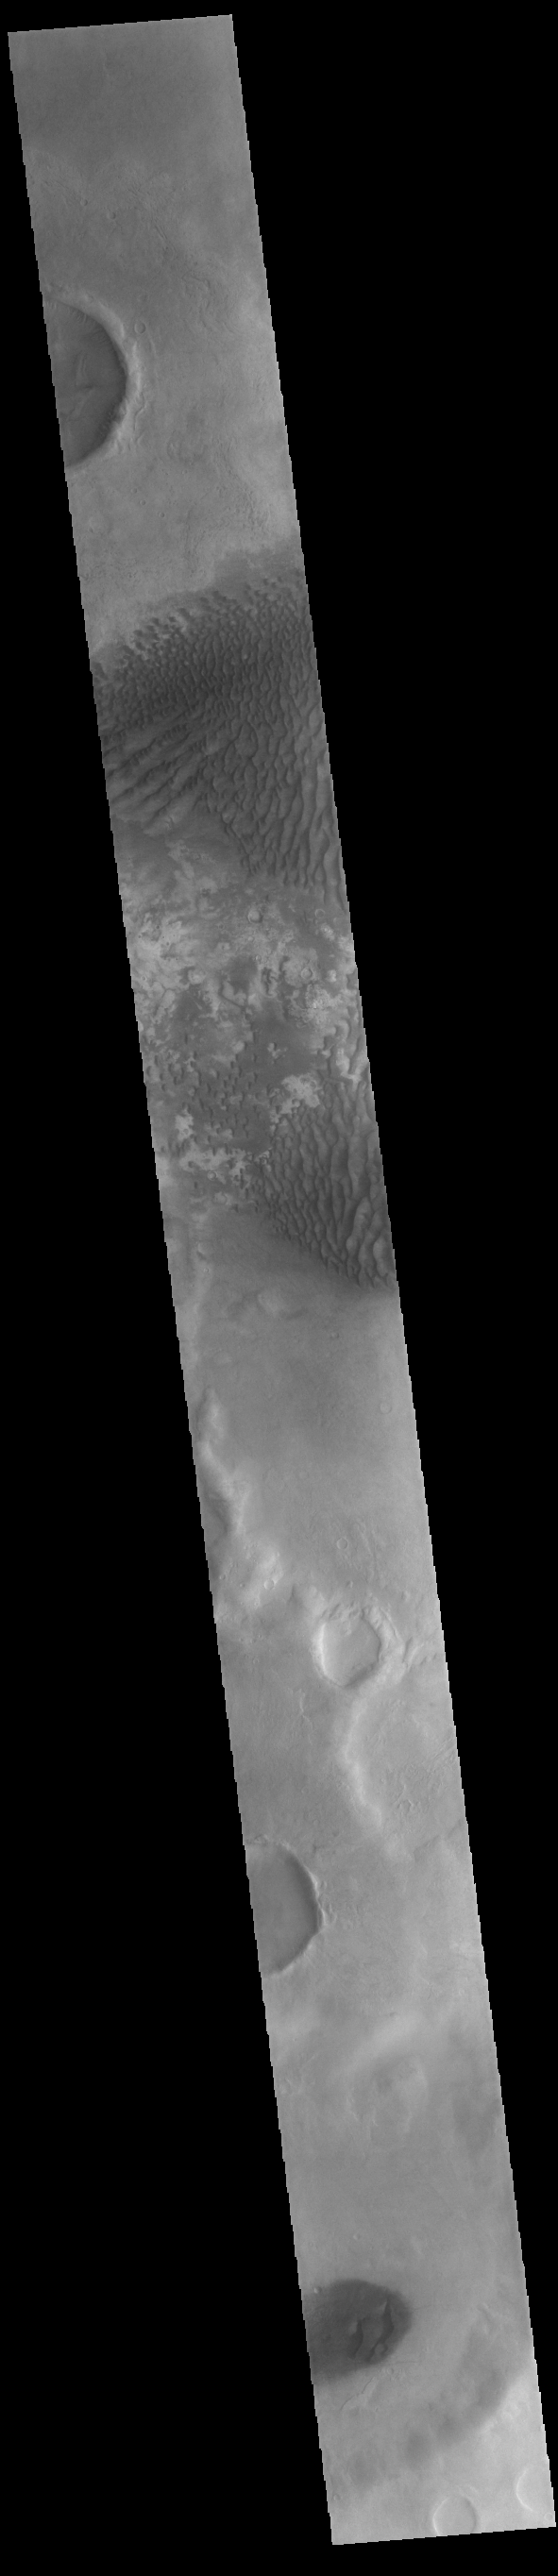

Kaiser Crater Dunes

This VIS image is located in Kaiser Crater and shows several regions of sand dunes located on the southern part of the crater floor. The crater floor is visible between the dunes, indicating that there is a limited sand supply creating the dunes. These dunes are composed of basaltic sand that has collected in the bottom of the crater. The topographic depression of the crater forms a sand trap that prevents the sand from escaping. Dune fields are common in the bottoms of craters on Mars and appear as dark splotches that often lean up against the downwind walls of the craters. Dunes are useful for studying both the geology and meteorology of Mars. The sand forms by erosion of larger rocks, but it is unclear when and where this erosion took place on Mars or how such large volumes of sand could be formed. Local winds continue to move the sand dunes across the crater floor. There are two sides to a dune, the low angle slope of the windward face and the high angle slope of the leeward side. The steep side is called the slip face. Wind blows sand grains up the low angle slope of the dunes which then “fall down” the slip face. In this way the whole dune moves towards the slip face. The winds blow from the windward to the leeward side of the dunes. In this image the slip faces are on the left side of the dune, so the dunes are slowly moving to the left side of this image. Kaiser Crater is 207km in diameter (129 miles) and is located in Noachis Terra west of Hellas Planitia.

Credit: NASA/JPL-Caltech/ASU